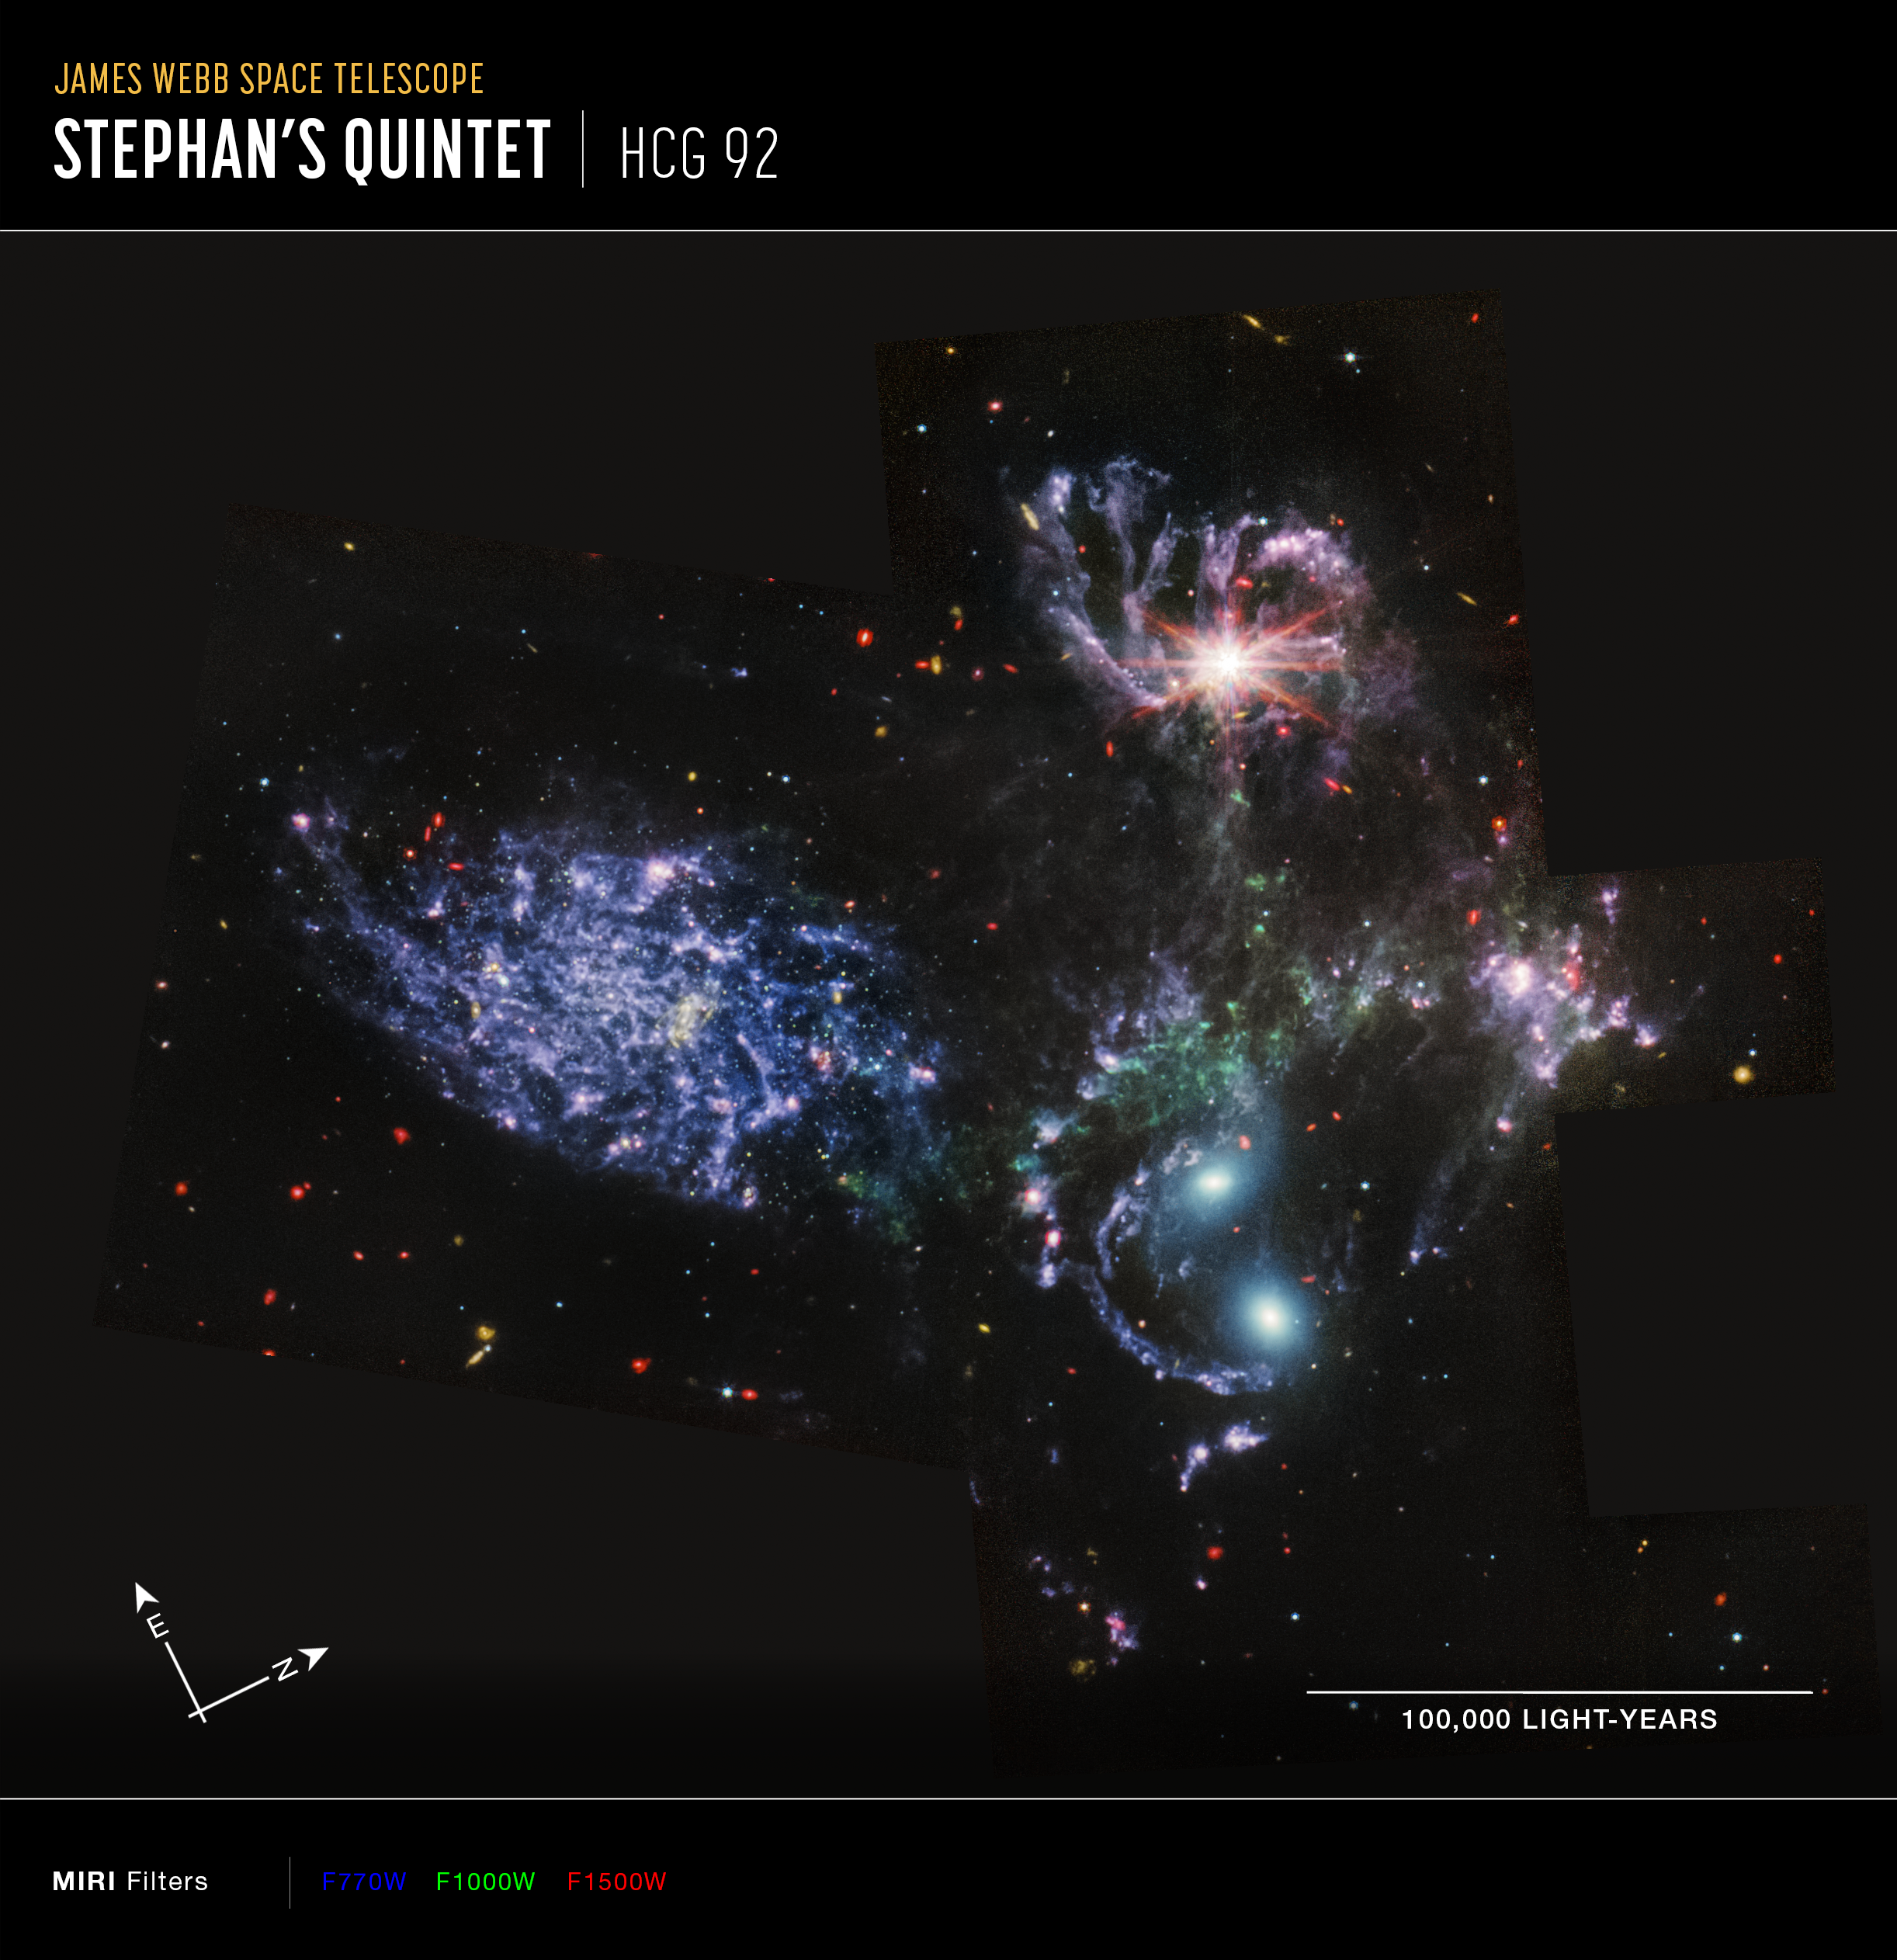

Stephan’s Quintet (MIRI Compass Image)

Image of Stephan's Quintet, HCG 92, captured by Webb’s Mid-Infrared Instrument (MIRI), with compass arrows, scale bar, and color key for reference.

The north and east compass arrows show the orientation of the image on the sky. Note that the relationship between north and east on the sky (as seen from below) is flipped relative to direction arrows on a map of the ground (as seen from above).

The scale bar is labeled in light-years, which is the distance that light travels in one Earth-year. (It takes 100,000 years for light to travel a distance equal to the length of the bar.) One light-year is equal to about 5.88 trillion miles or 9.46 trillion kilometers. The field of view shown in this image is approximately 370,000 light-years across.

This image shows invisible mid-infrared wavelengths of light that have been translated into visible-light colors. The color key shows which MIRI filters were used when collecting the light. The color of each filter name is the visible light color used to represent the infrared light that passes through that filter.

Read the full image caption.

Credit: Image: NASA, ESA, CSA, STScI